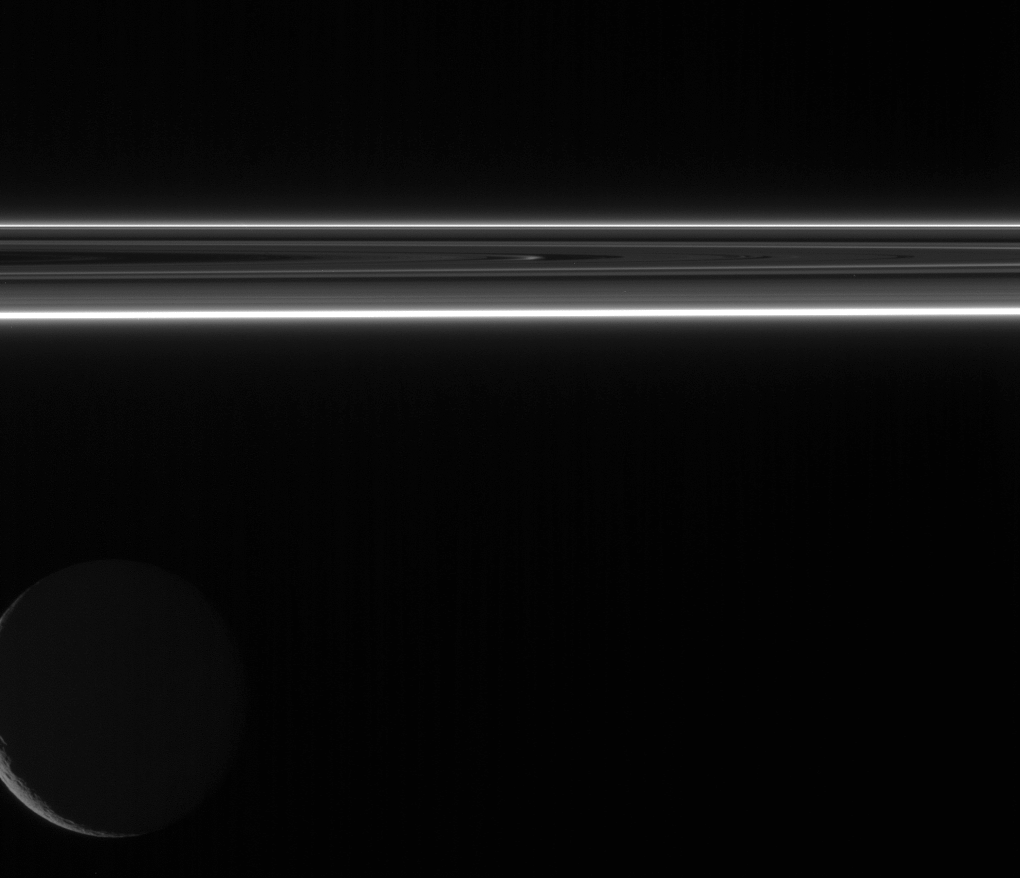

Darkside Lights

Two small portions of Saturn’s F ring shine brilliantly in scattered sunlight as Rhea floats in the distance beyond.

Rhea is 1,528 kilometers (949 miles) across.

This view looks toward the unilluminated side of the rings from less than a degree above the ringplane.

The image was taken in visible light with the Cassini spacecraft wide-angle camera on July 20, 2007. The view was obtained at a distance of approximately 915,000 kilometers (569,000 miles) from Rhea and at a Sun-Saturn-spacecraft, or phase, angle of 151 degrees. Image scale is 5 kilometers (3 miles) per pixel.

The Cassini-Huygens mission is a cooperative project of NASA, the European Space Agency and the Italian Space Agency. The Jet Propulsion Laboratory, a division of the California Institute of Technology in Pasadena, manages the mission for NASA’s Science Mission Directorate, Washington, D.C. The Cassini orbiter and its two onboard cameras were designed, developed and assembled at JPL. The imaging operations center is based at the Space Science Institute in Boulder, Colo.

Credit: NASA/JPL/Space Science Institute